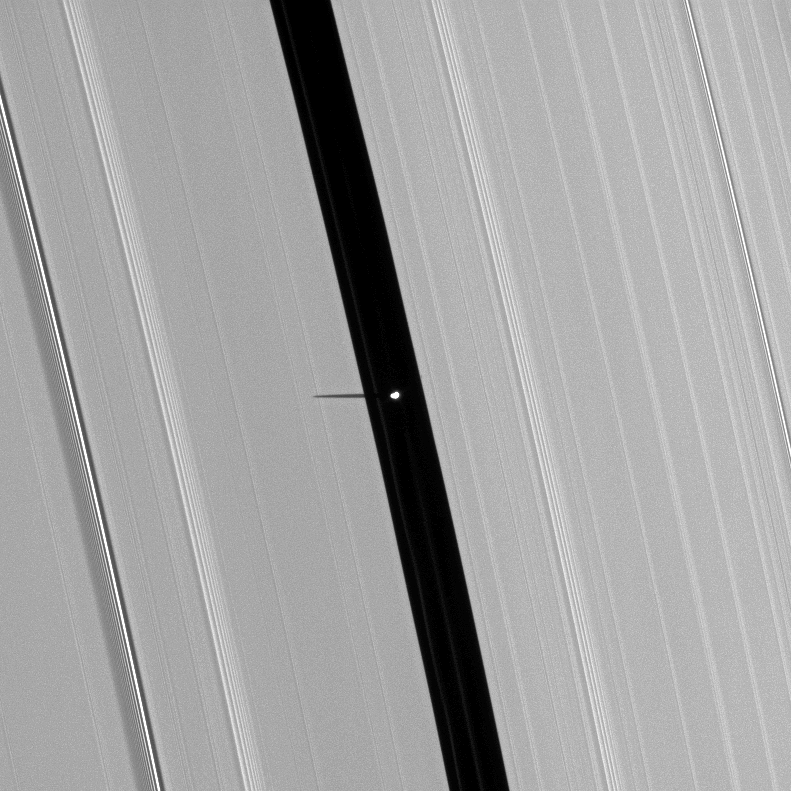

Stubby Shadow

Saturn’s small moon Pan, brightly overexposed, casts a short shadow on the A ring in this image taken before the planet’s August 2009 equinox.

Pan (28 kilometers, or 17 miles across) orbits in the Encke Gap of the A ring and can be seen near the center of the image. The novel illumination geometry that accompanies equinox lowers the sun’s angle to the ringplane, significantly darkens the rings, and causes out-of-plane structures to look anomalously bright and cast shadows across the rings. These scenes are possible only during the few months before and after Saturn’s equinox, which occurs only once in about 15 Earth years. Before and after equinox, Cassini’s cameras have spotted not only the predictable shadows of some of Saturn’s moons (see PIA11657), but also the shadows of newly revealed vertical structures in the rings themselves (see PIA11665).

This view looks toward the southern, sunlit side of the rings from about 58 degrees below the ringplane.

The image was taken in visible light with the Cassini spacecraft narrow-angle camera on May 9, 2009. The view was acquired at a distance of approximately 908,000 kilometers (564,000 miles) from Pan. Image scale is 5 kilometers (3 miles) per pixel.

The Cassini-Huygens mission is a cooperative project of NASA, the European Space Agency and the Italian Space Agency. The Jet Propulsion Laboratory, a division of the California Institute of Technology in Pasadena, manages the mission for NASA’s Science Mission Directorate, Washington, D.C. The Cassini orbiter and its two onboard cameras were designed, developed and assembled at JPL. The imaging operations center is based at the Space Science Institute in Boulder, Colo.

Credit: NASA/JPL/Space Science Institute